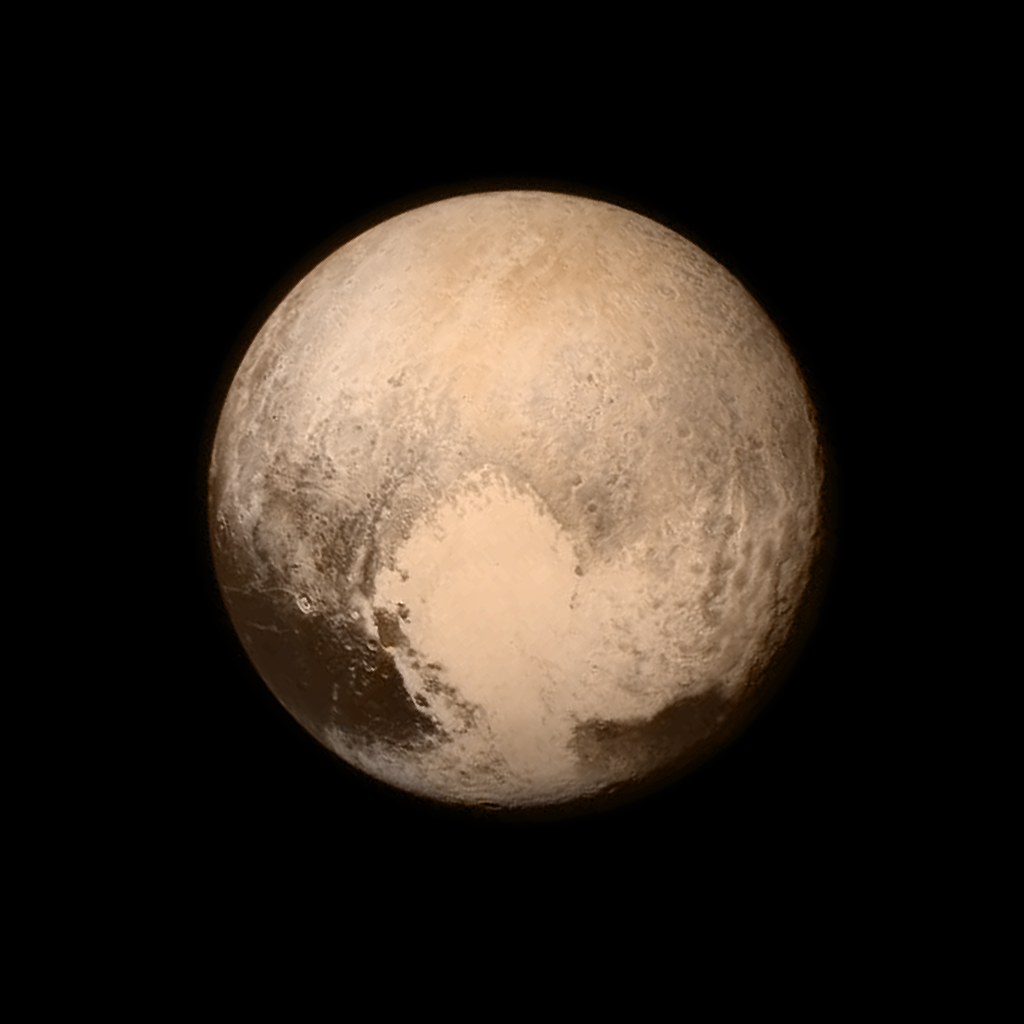

Pluto’s Big Heart in Color

Black and White Version

Pluto nearly fills the frame in this image from the Long Range Reconnaissance Imager (LORRI) aboard NASA’s New Horizons spacecraft, taken on July 13, 2015, when the spacecraft was 476,000 miles (768,000 kilometers) from the surface. This is the last and most detailed image sent to Earth before the spacecraft’s closest approach to Pluto on July 14. The color image has been combined with lower-resolution color information from the Ralph instrument that was acquired earlier on July 13.

This view is dominated by the large, bright feature informally named the “heart” which measures approximately 1,000 miles (1,600 kilometers) across. The heart borders darker equatorial terrains, and the mottled terrain to its east (right) is complex. However, even at this resolution, much of the heart’s interior appears remarkably featureless — possibly a sign of ongoing geologic processes.

The Johns Hopkins University Applied Physics Laboratory in Laurel, Maryland, designed, built, and operates the New Horizons spacecraft, and manages the mission for NASA’s Science Mission Directorate. The Southwest Research Institute, based in San Antonio, leads the science team, payload operations and encounter science planning. New Horizons is part of the New Frontiers Program managed by NASA’s Marshall Space Flight Center in Huntsville, Alabama.

Credit: NASA/Johns Hopkins University Applied Physics Laboratory/Southwest Research Institute